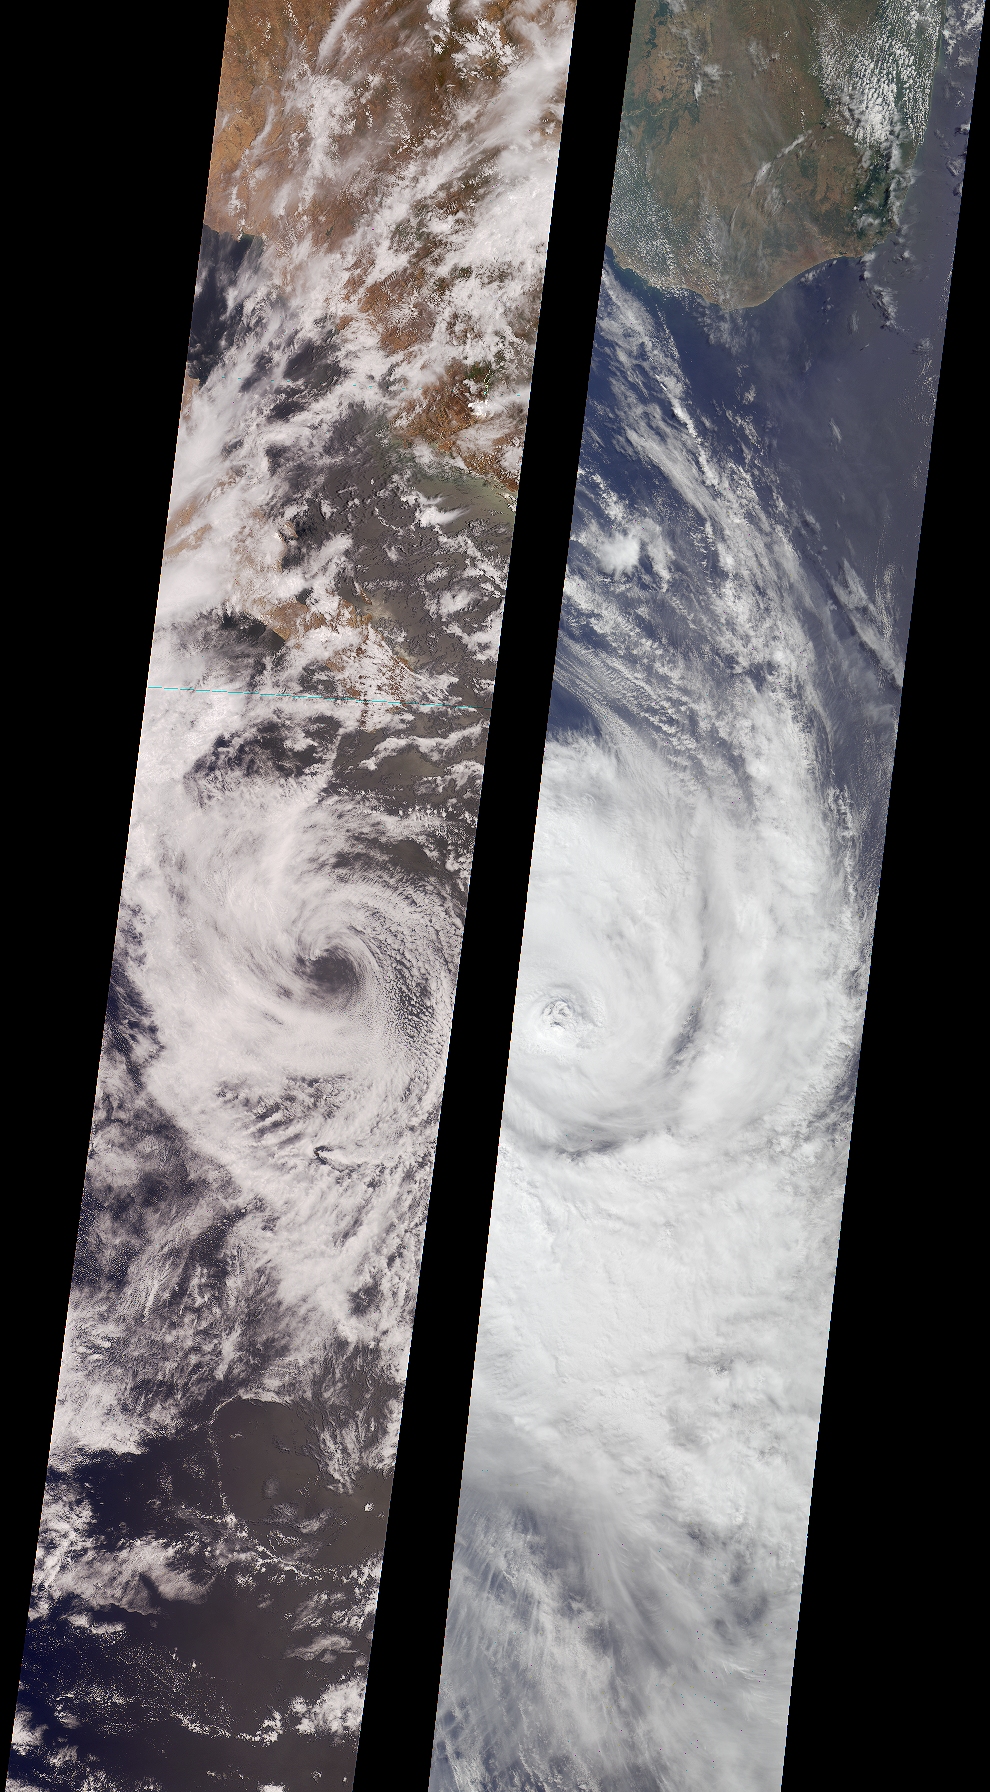

Tropical Storms Bud and Dera

Like dancers pirouetting in opposite directions, the rotational patterns of two different tropical storms are contrasted in this pair of MISR nadir-camera images.

The left-hand image is of Tropical Storm Bud, acquired on June 17, 2000 (Terra orbit 2656) as the storm was dissipating. Bud was situated in the eastern Pacific Ocean between Socorro Island and the southern tip of Baja California. South of the storm’s center is a vortex pattern caused by obstruction of the prevailing flow by tiny Socorro Island. Sonora, Mexico and Baja California are visible at the top of the image.

The right-hand image is of Tropical Cyclone Dera, acquired on March 12, 2001 (Terra orbit 6552). Dera was located in the Indian Ocean, south of Madagascar. The southern end of this large island is visible in the top portion of this image.

Northern hemisphere tropical storms, like Bud, rotate in a counterclockwise direction, whereas those in the southern hemisphere, such as Dera, rotate clockwise. The opposite spins are a consequence of Earth’s rotation.

Each image covers a swath approximately 380 kilometers wide.

MISR was built and is managed by NASA’s Jet Propulsion Laboratory, Pasadena, CA, for NASA’s Office of Earth Science, Washington, DC. The Terra satellite is managed by NASA’s Goddard Space Flight Center, Greenbelt, MD. JPL is a division of the California Institute of Technology.

Credit: NASA/GSFC/LaRC/JPL, MISR Team